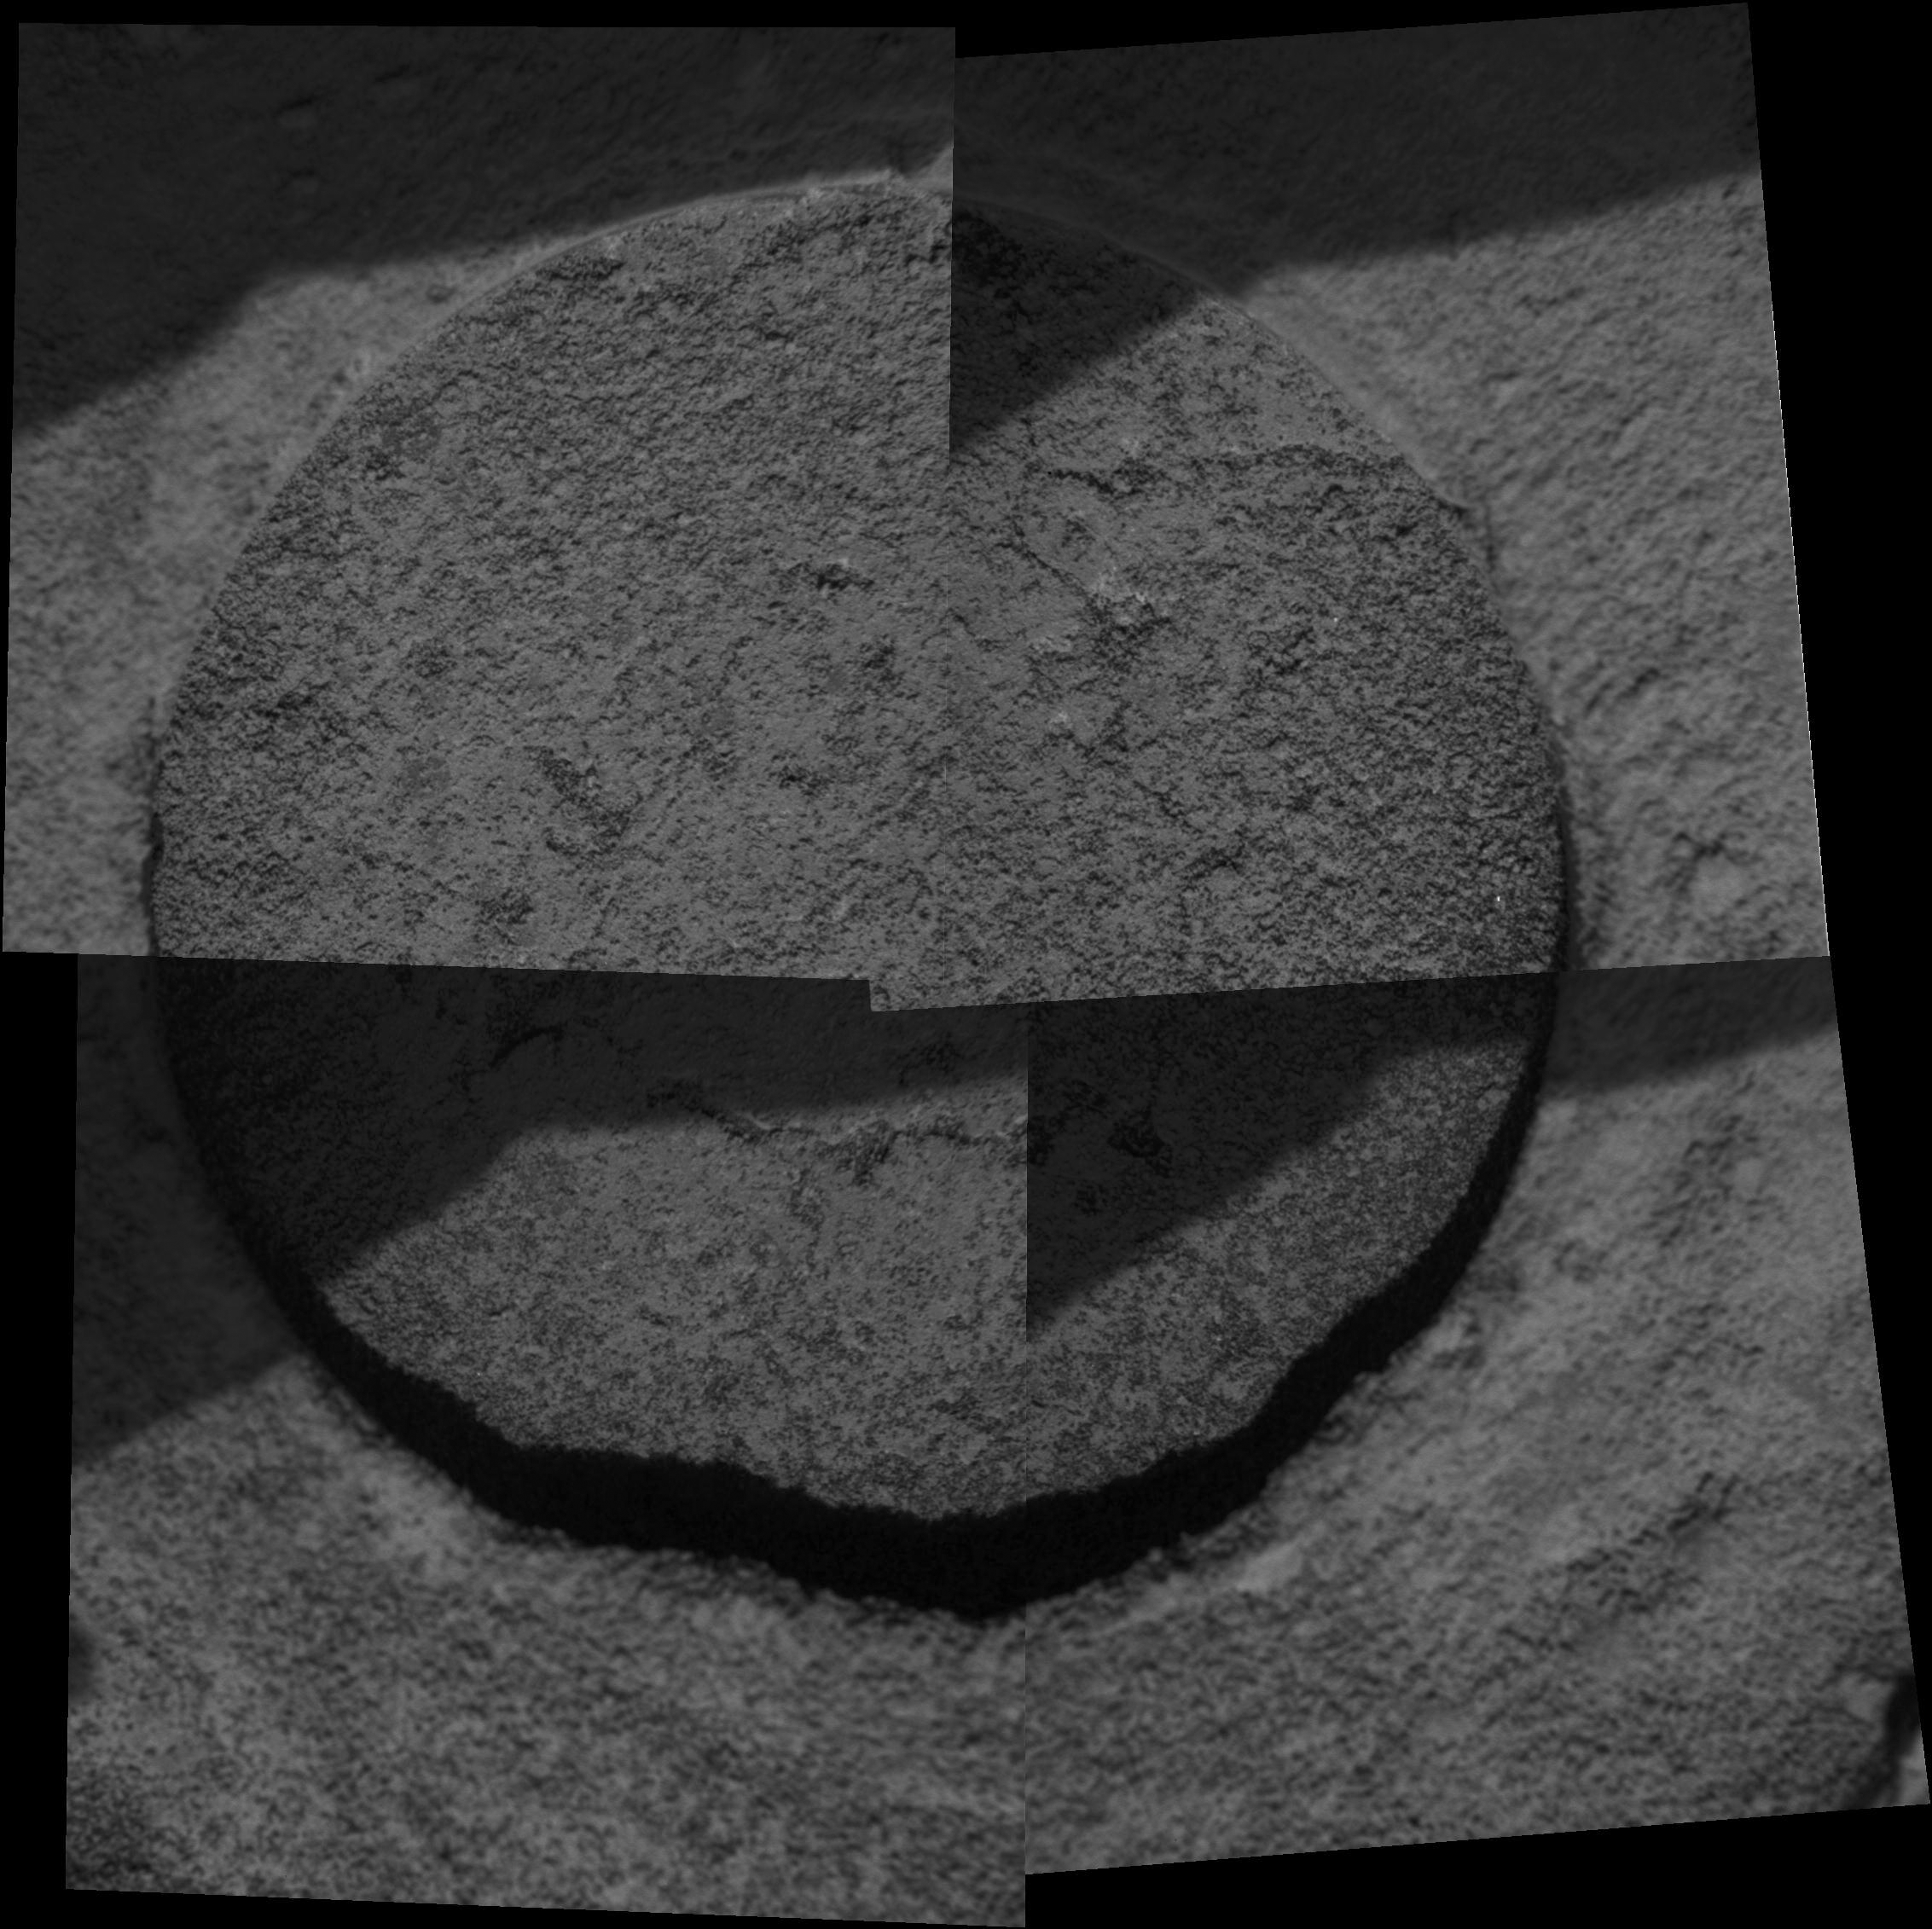

Mars Climate Continues to Fascinate

After Opportunity ground a hole in the rock called “Ice Cream” and conducted various scientific experiments, it took this final microscopic image of the hole before driving away. When the image arrived at Earth, scientist discovered that the hole had been filled with dust. Apparently, a blast of wind had picked up some of the tailings produced by the grinding of the rover’s rock abrasion tool and swept them back into the hole. In recent months, both rovers have experienced the effects of wind. The Spirit rover on the other side of Mars has tracked the progress of numerous dust devils moving across the plains.

Opportunity took this mosaic of images on martian day, or sol, 549 (Aug. 9, 2005). The area shown is approximately 6 centimeters (2.4 inches) wide. The darker portions in the upper left corner of each quadrangle in the mosaic are shadows cast by the rover’s robotic arm.

Credit: NASA/JPL/Cornell/USGS